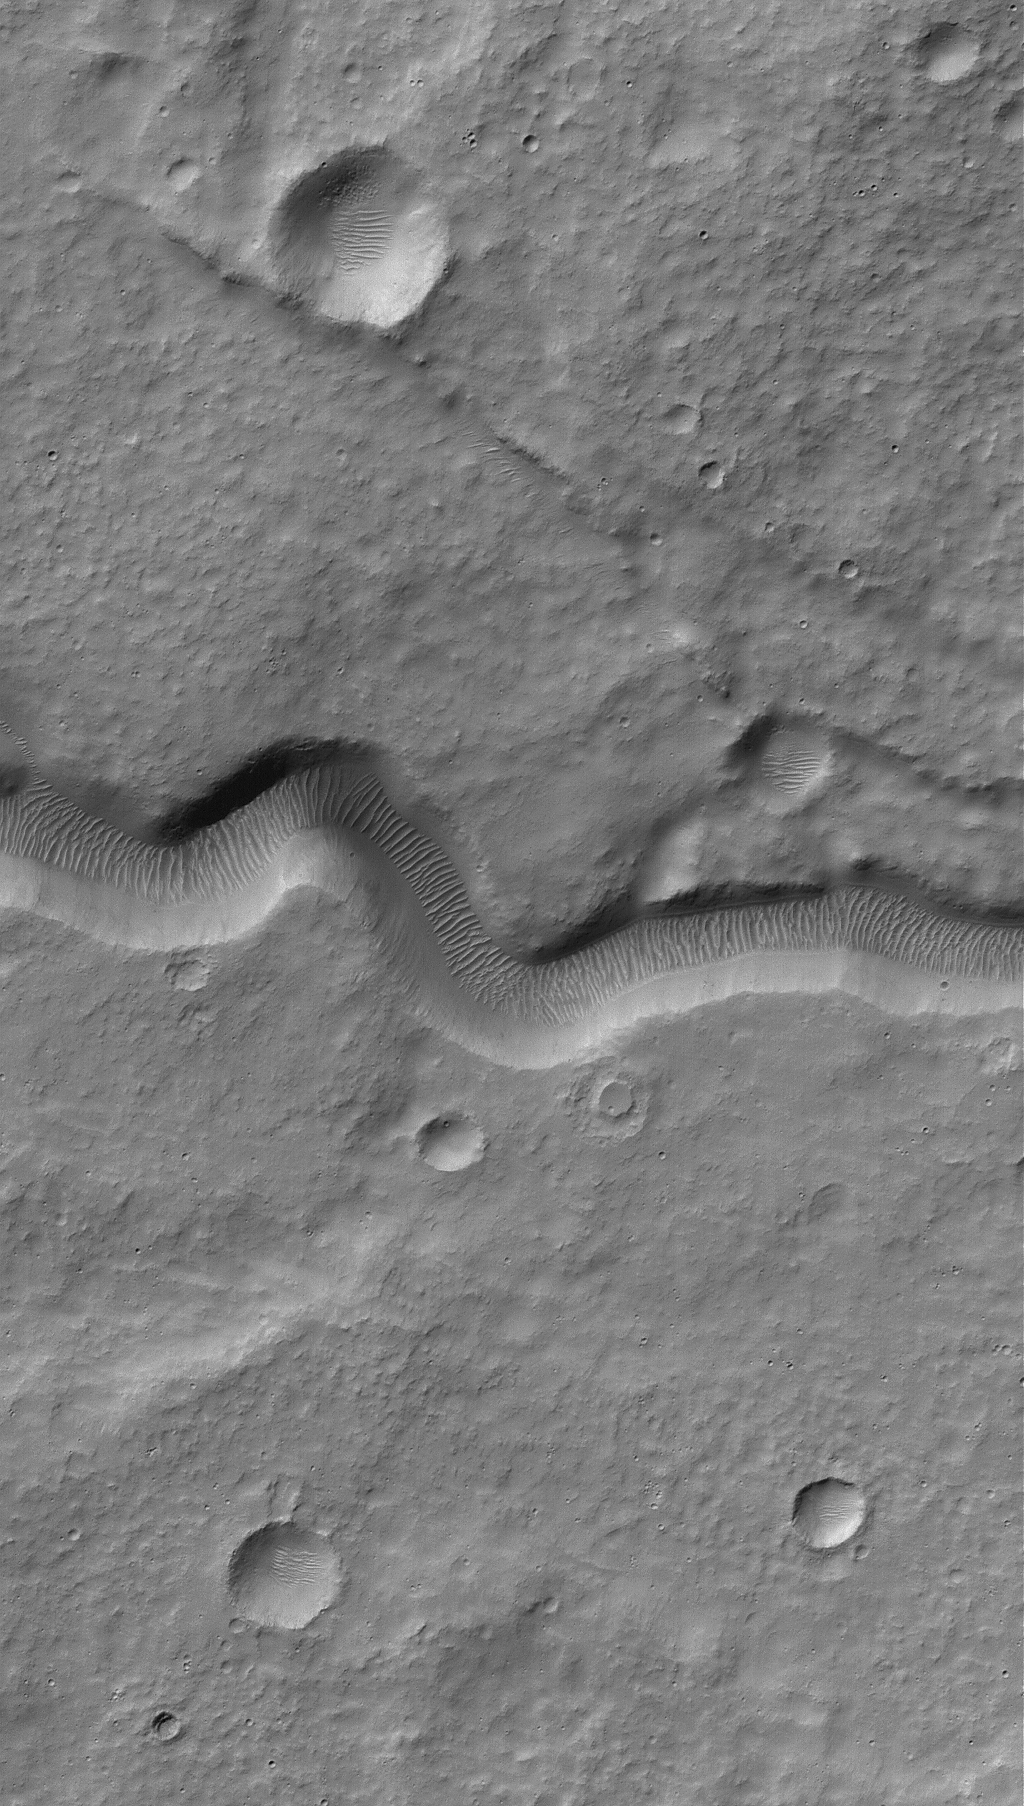

Rippley Channel

18 September 2006
This Mars Global Surveyor (MGS) Mars Orbiter Camera (MOC) image shows a narrow channel on the upper east flank of the martian volcano, Hadriaca Patera. Because it is located on a volcano, most likely this channel was formed by lava, perhaps as a lava tube at which the thin roof later collapsed. Large ripples of windblown sediment now occur on the channel floor; their crests are generally perpendicular to the channel walls, suggesting that winds blow up and down through this channel.

Location near: 30.5°S, 266.2°W
Image width: ~3 km (~1.9 mi)
Illumination from: upper left
Season: Southern Autumn

Credit: NASA/JPL/Malin Space Science Systems